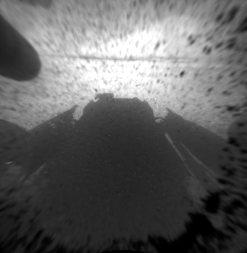

Curiosity’s Front View, Linearized

This is a version of one of the first images taken by a front Hazard-Avoidance camera on NASA’s Curiosity rover, which landed on Mars the evening of Aug. 5 PDT (morning of Aug. 6 EDT). It was taken through a “fisheye” wide-angle lens but has been “linearized” so that the horizon looks flat rather than curved. The image has also been cropped. The fisheye version is available at PIA15969. It is one-quarter of full resolution. As planned, the rover’s early engineering images are low resolution.

Credit: NASA/JPL-Caltech